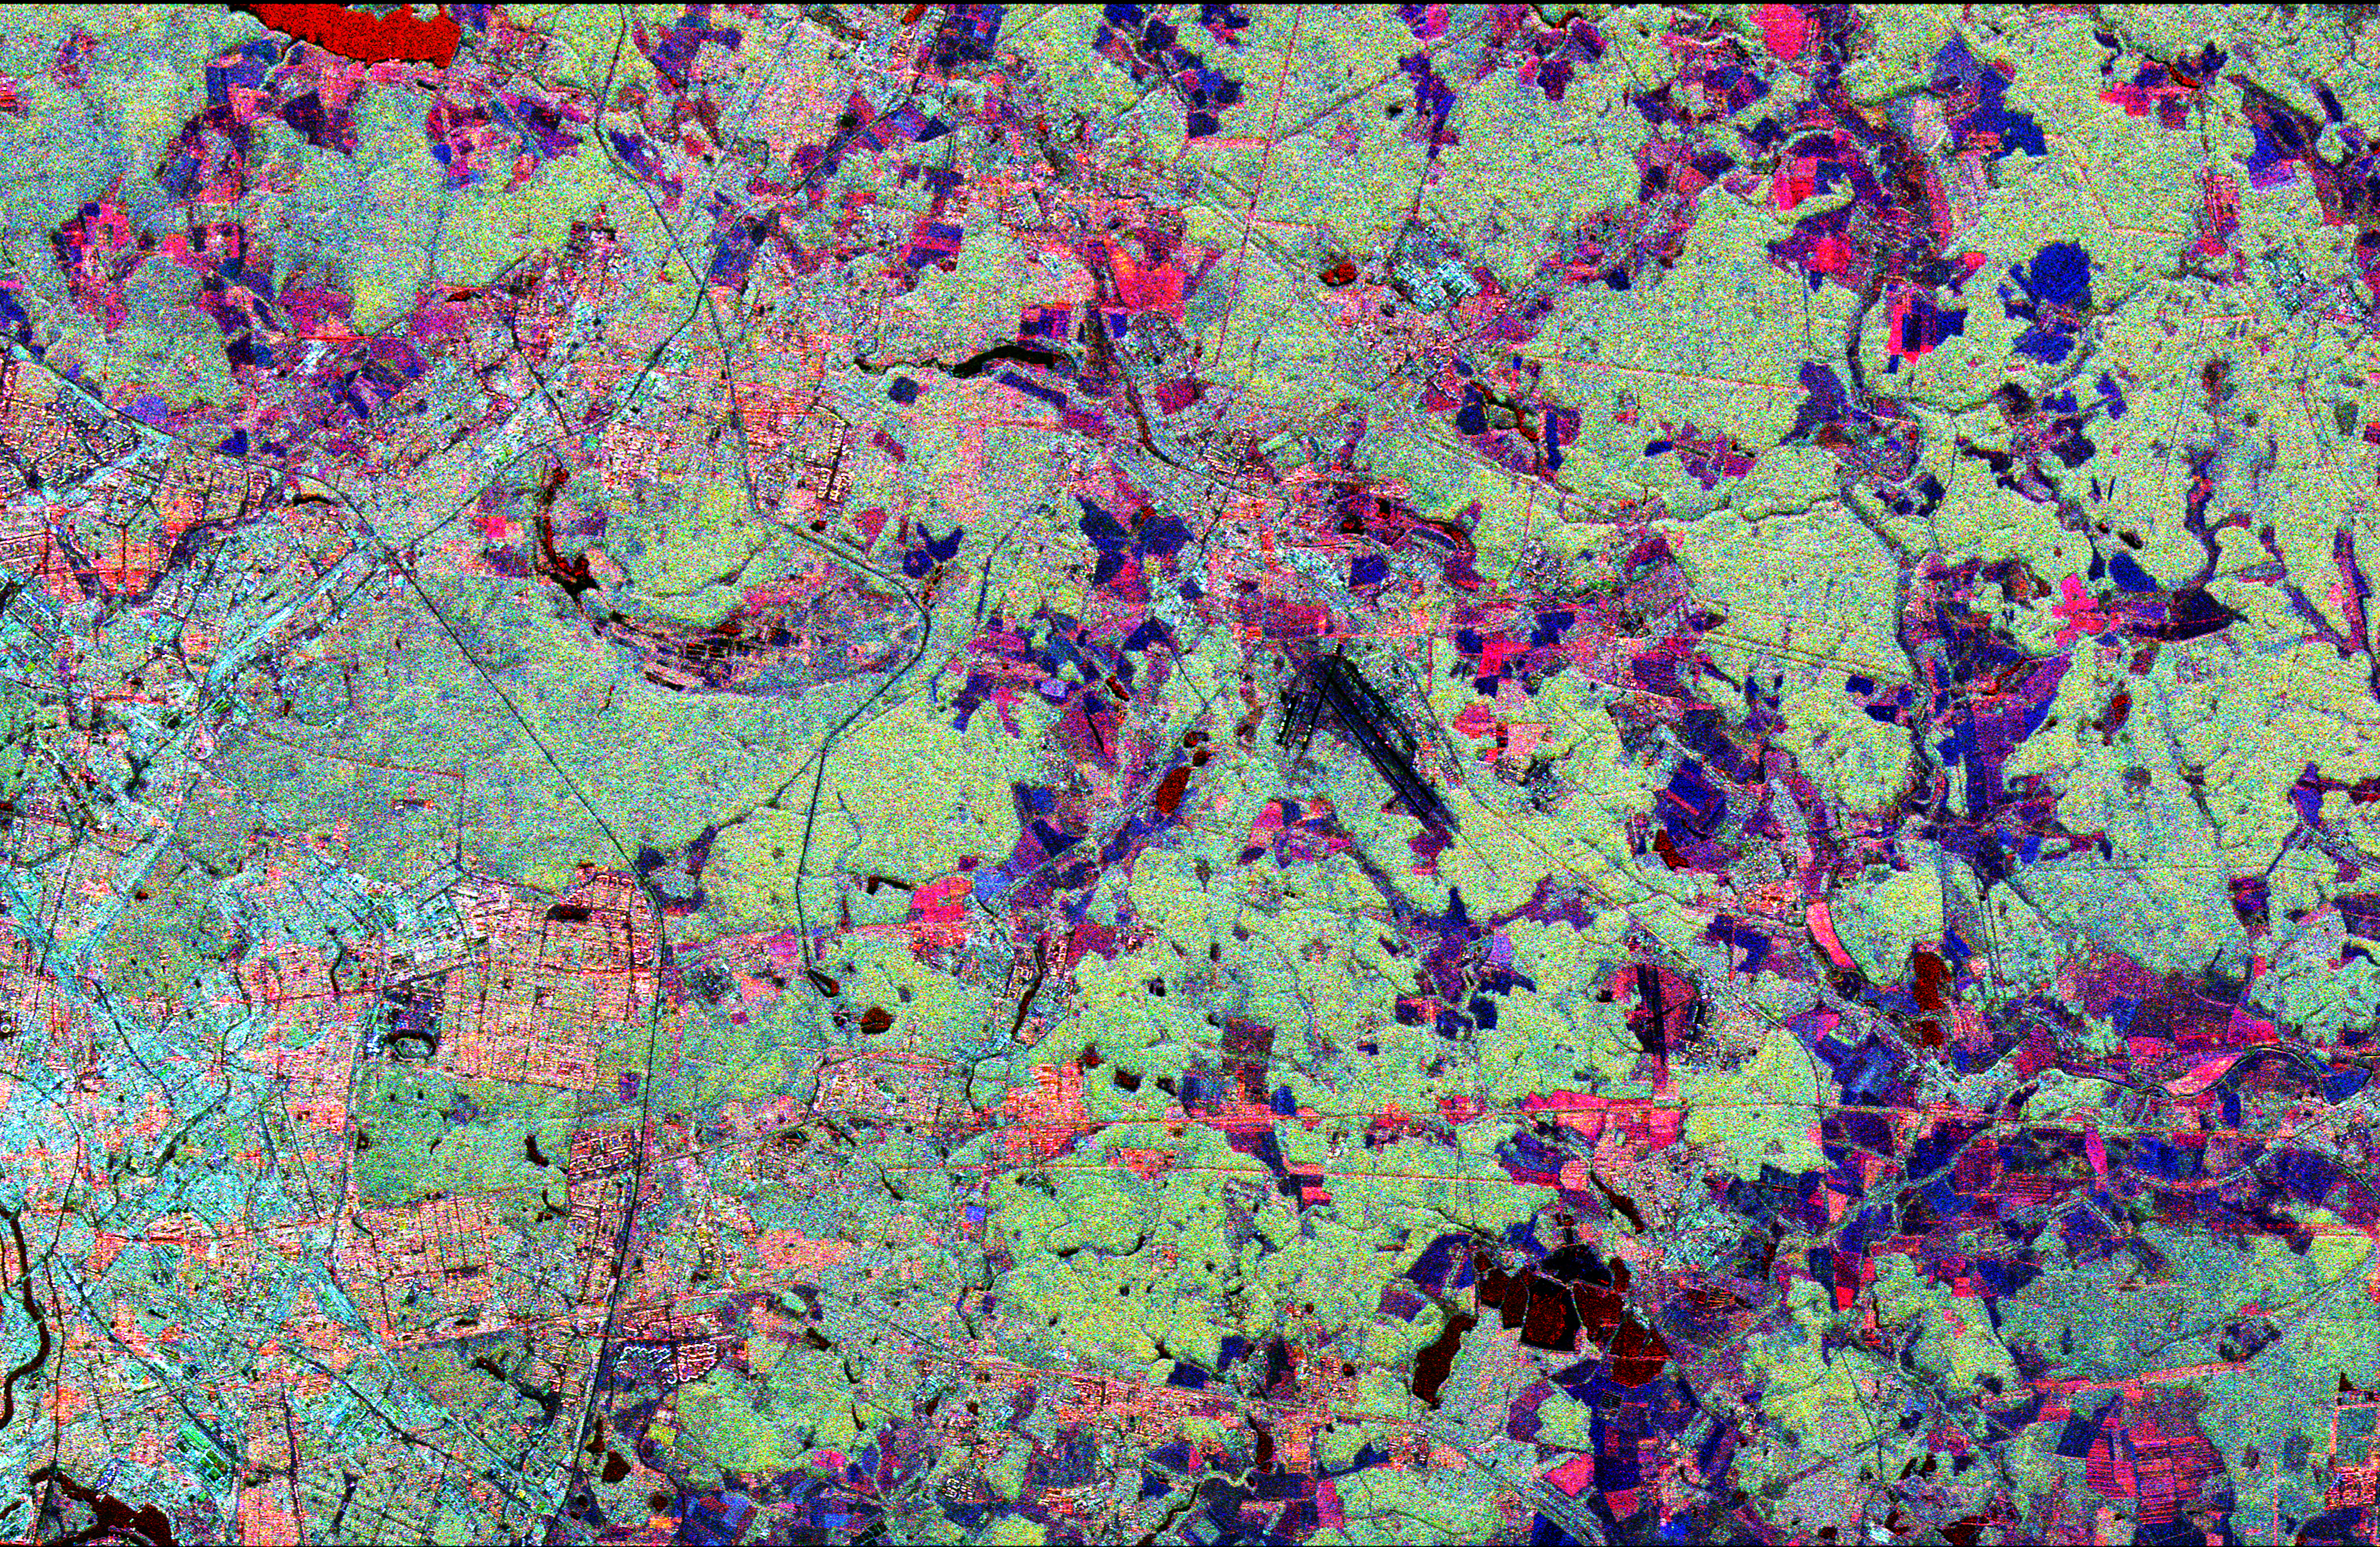

Space Radar Image of Star City, Russia

This radar image shows the Star City cosmonaut training center, east of Moscow, Russia. Four American astronauts are training here for future long-duration flights aboard the Russian Mir space station. These joint flights are giving NASA and the Russian Space Agency experience necessary for the construction of the international Alpha space station, beginning in late 1997.

This image was acquired by the Spaceborne Imaging Radar-C/X-band Synthetic Aperture Radar (SIR-C/X-SAR), on its 62nd orbit on October 3, 1994. This Star City image is centered at 55.55 degrees north latitude and 38.0 degrees east longitude. The area shown is approximately 32 kilometers by 49 kilometers (20 miles by 30 miles). North is to the top in this image. The radar illumination is from the top of the image. The image was produced using three channels of SIR-C radar data: red indicates L-band (23 cm wavelength, horizontally transmitted and received); green indicates L-band (horizontally transmitted and vertically received); blue indicates C-band (6 cm wavelength, horizontally transmitted and vertically received). In general, dark pink areas are agricultural; pink and light blue areas are urban communities; black areas represent lakes and rivers; dark blue areas are cleared forest; and light green areas are forested. The prominent black runways just right of center are Shchelkovo Airfield, about 4 km long. The textured pale blue-green area east and southeast of Shchelkovo Airfield is forest. Just east of the runways is a thin railroad line running southeast; the Star City compound lies just east of the small bend in the rail line.

Star City contains the living quarters and training facilities for Russian cosmonauts and their families. Moscow’s inner loop road is visible at the lower left edge of the image. The Kremlin is just off the left edge, on the banks of the meandering Moskva River. The Klyazma River snakes to the southeast from the reservoir in the upper left (shown in bright red), passing just east of Star City and flowing off the lower right edge of the image. The dark blue band of the Vorya River runs north-south in the upper right quadrant, east of Star City.

SIR-C/X-SAR radar images are being compared with data from the Russian radar satellite Almaz to evaluate the usefulness of a permanent orbital radar platform in monitoring Earth s environment and ecology.

Credit: NASA/JPL